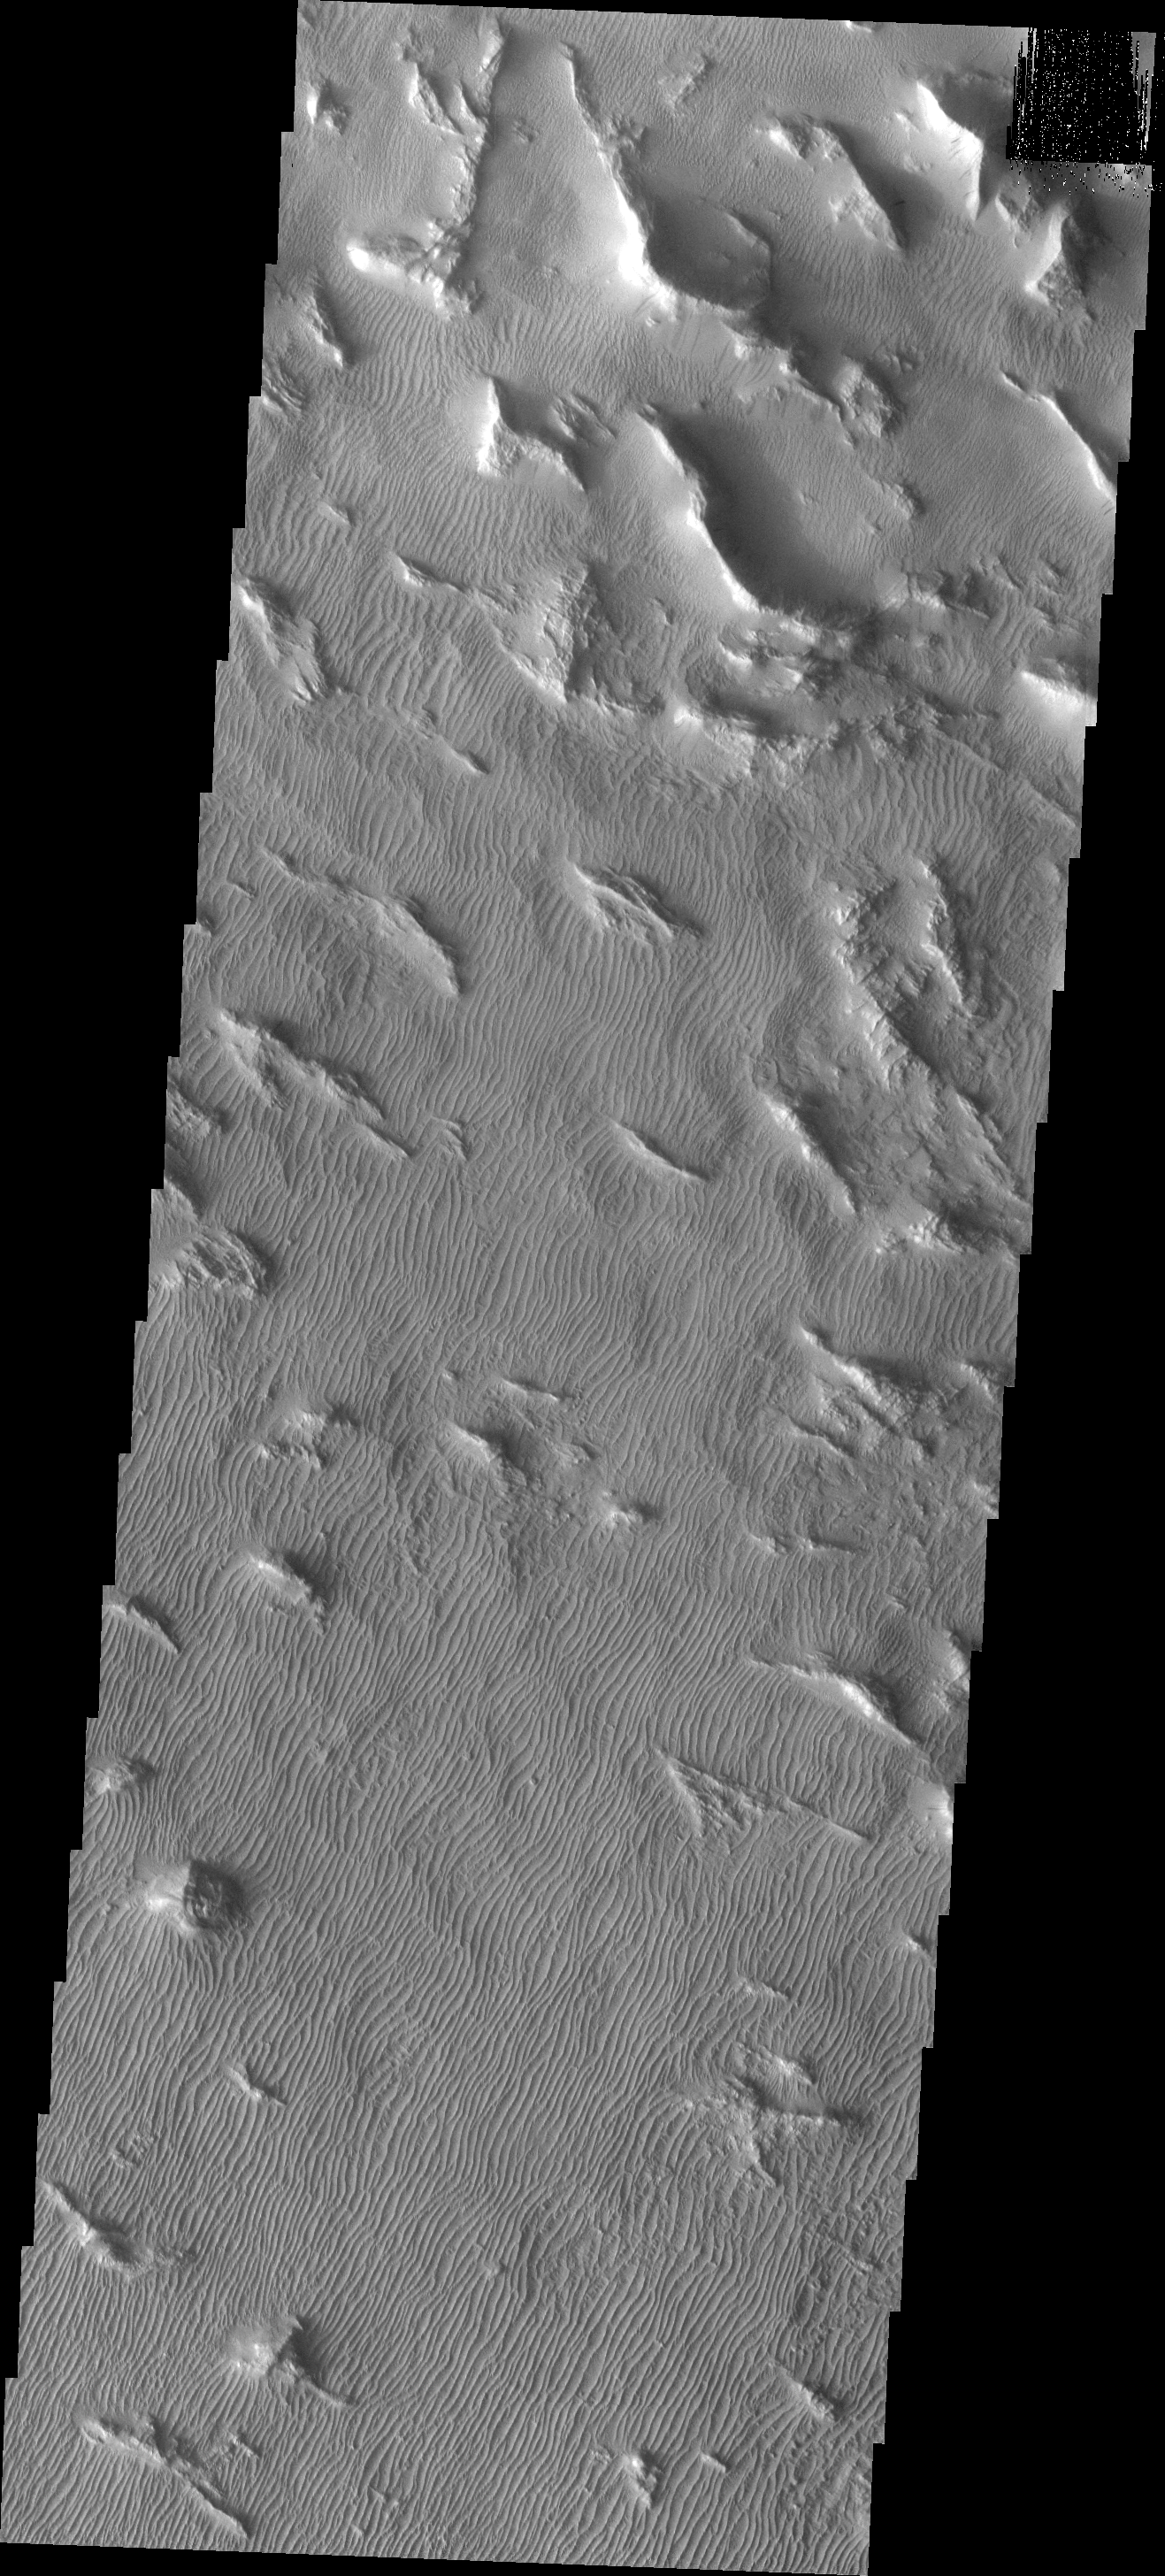

Gigas Sulci

The wavy linear ridges in this image of Gigas Sulci are actually dunes. These dunes are probably very old and not active at the present time.

Image information: VIS instrument. Latitude 8.0N, Longitude 230.3E. 18 meter/pixel resolution.

Please see the THEMIS Data Citation Note for details on crediting THEMIS images.

Note: this THEMIS visual image has not been radiometrically nor geometrically calibrated for this preliminary release. An empirical correction has been performed to remove instrumental effects. A linear shift has been applied in the cross-track and down-track direction to approximate spacecraft and planetary motion. Fully calibrated and geometrically projected images will be released through the Planetary Data System in accordance with Project policies at a later time.

NASA’s Jet Propulsion Laboratory manages the 2001 Mars Odyssey mission for NASA’s Office of Space Science, Washington, D.C. The Thermal Emission Imaging System (THEMIS) was developed by Arizona State University, Tempe, in collaboration with Raytheon Santa Barbara Remote Sensing. The THEMIS investigation is led by Dr. Philip Christensen at Arizona State University. Lockheed Martin Astronautics, Denver, is the prime contractor for the Odyssey project, and developed and built the orbiter. Mission operations are conducted jointly from Lockheed Martin and from JPL, a division of the California Institute of Technology in Pasadena.

Credit: NASA/JPL/ASU